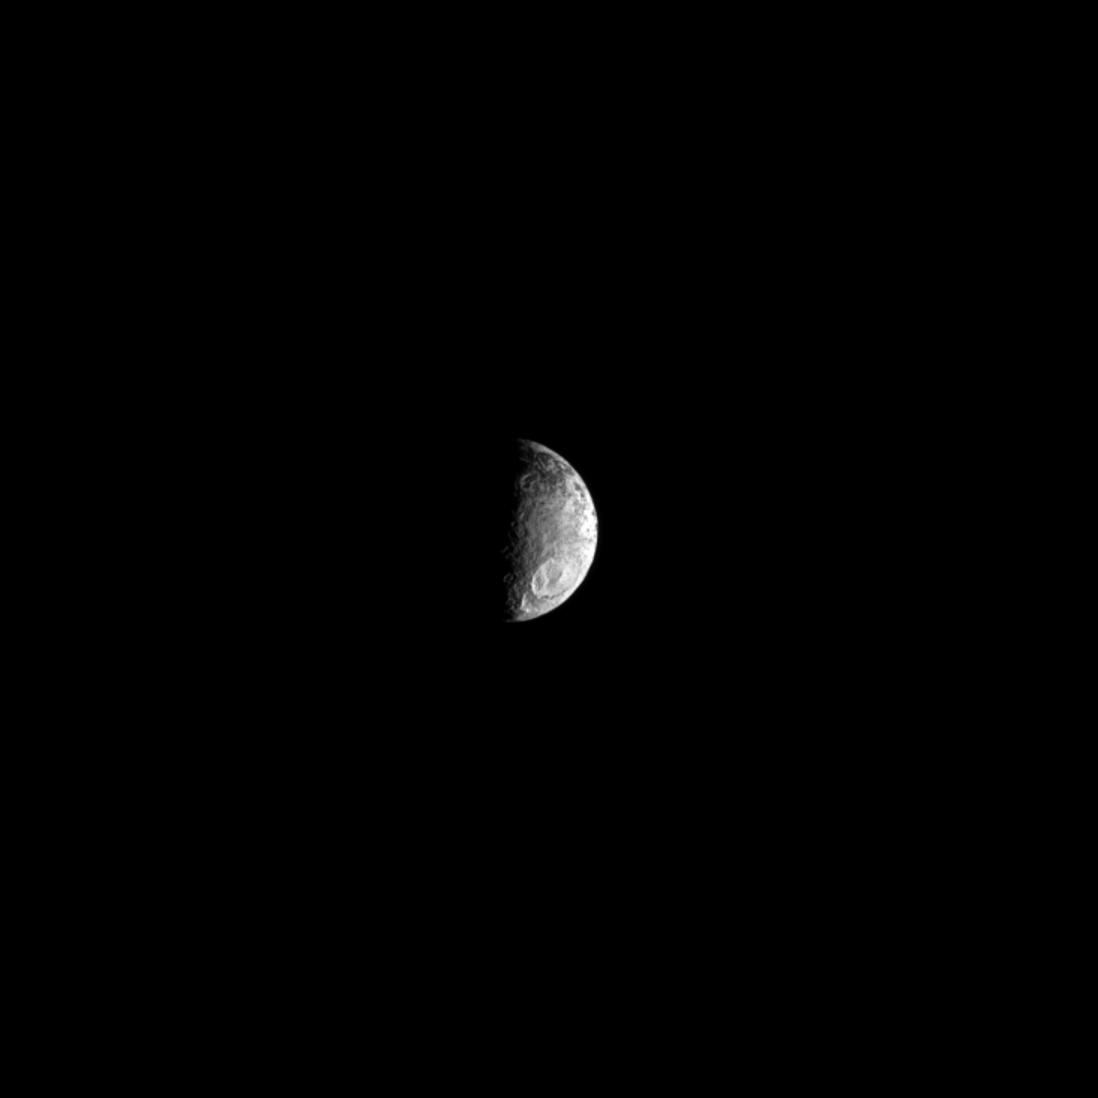

Big Crater Down South

A large crater can be seen in the southern hemisphere of Saturn’s two-tone moon Iapetus.

Lit terrain seen here is on the trailing hemisphere of Iapetus (914 miles, or 1,471 kilometers across), a moon whose leading hemisphere is extremely dark and whose trailing hemisphere is as white as snow. This view looks toward the moon’s south polar region, which is visible near the lower limb of the moon. The south pole itself is in the unilluminated area immediately to the left of the terminator.

A dark region on the moon can be seen at the top of this view. See PIA11690 and PIA12604 to learn more about Iapetus’ color dichotomy.

The image was taken in visible light with the Cassini spacecraft narrow-angle camera on July 13, 2012. The view was acquired at a distance of approximately 1.2 million miles (2 million kilometers) from Iapetus and at a Sun-Iapetus-spacecraft, or phase, angle of 93 degrees. Scale in the original image was 7 miles (12 kilometers) per pixel. The image was contrast enhanced and magnified by a factor of 1.5 to enhance the visibility of surface features.

The Cassini-Huygens mission is a cooperative project of NASA, the European Space Agency and the Italian Space Agency. The Jet Propulsion Laboratory, a division of the California Institute of Technology in Pasadena, manages the mission for NASA’s Science Mission Directorate, Washington, D.C. The Cassini orbiter and its two onboard cameras were designed, developed and assembled at JPL. The imaging operations center is based at the Space Science Institute in Boulder, Colo.

Credit: NASA/JPL-Caltech/Space Science Institute